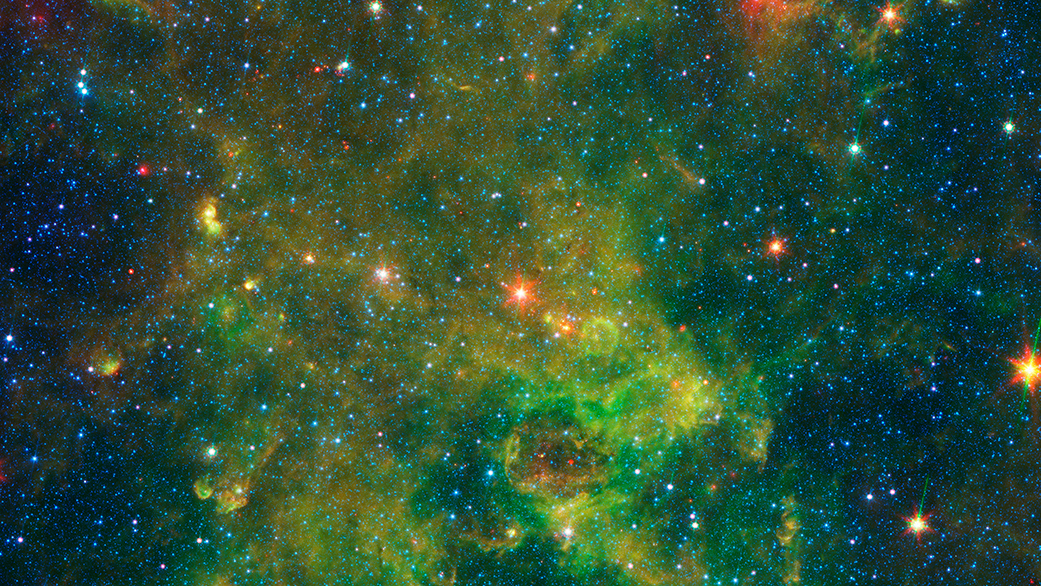

Astronomers puzzle over a peculiar age-defying massive star

An age-defying star designated as IRAS 19312+1950 exhibits features characteristic of a very young star and a very old star. The object stands out as extremely bright inside a large, chemically rich cloud of material, as shown in this image from NASA’s Spitzer Space Telescope. A NASA-led team of scientists thinks the star – which is about 10 times as massive as our sun and emits about 20,000 times as much energy – is a newly forming protostar. That was a big surprise because the region had not been known as a stellar nursery before. But the presence of a nearby interstellar bubble, which indicates the presence of a recently formed massive star, also supports this idea.

Credit: NASA/JPL-Caltech